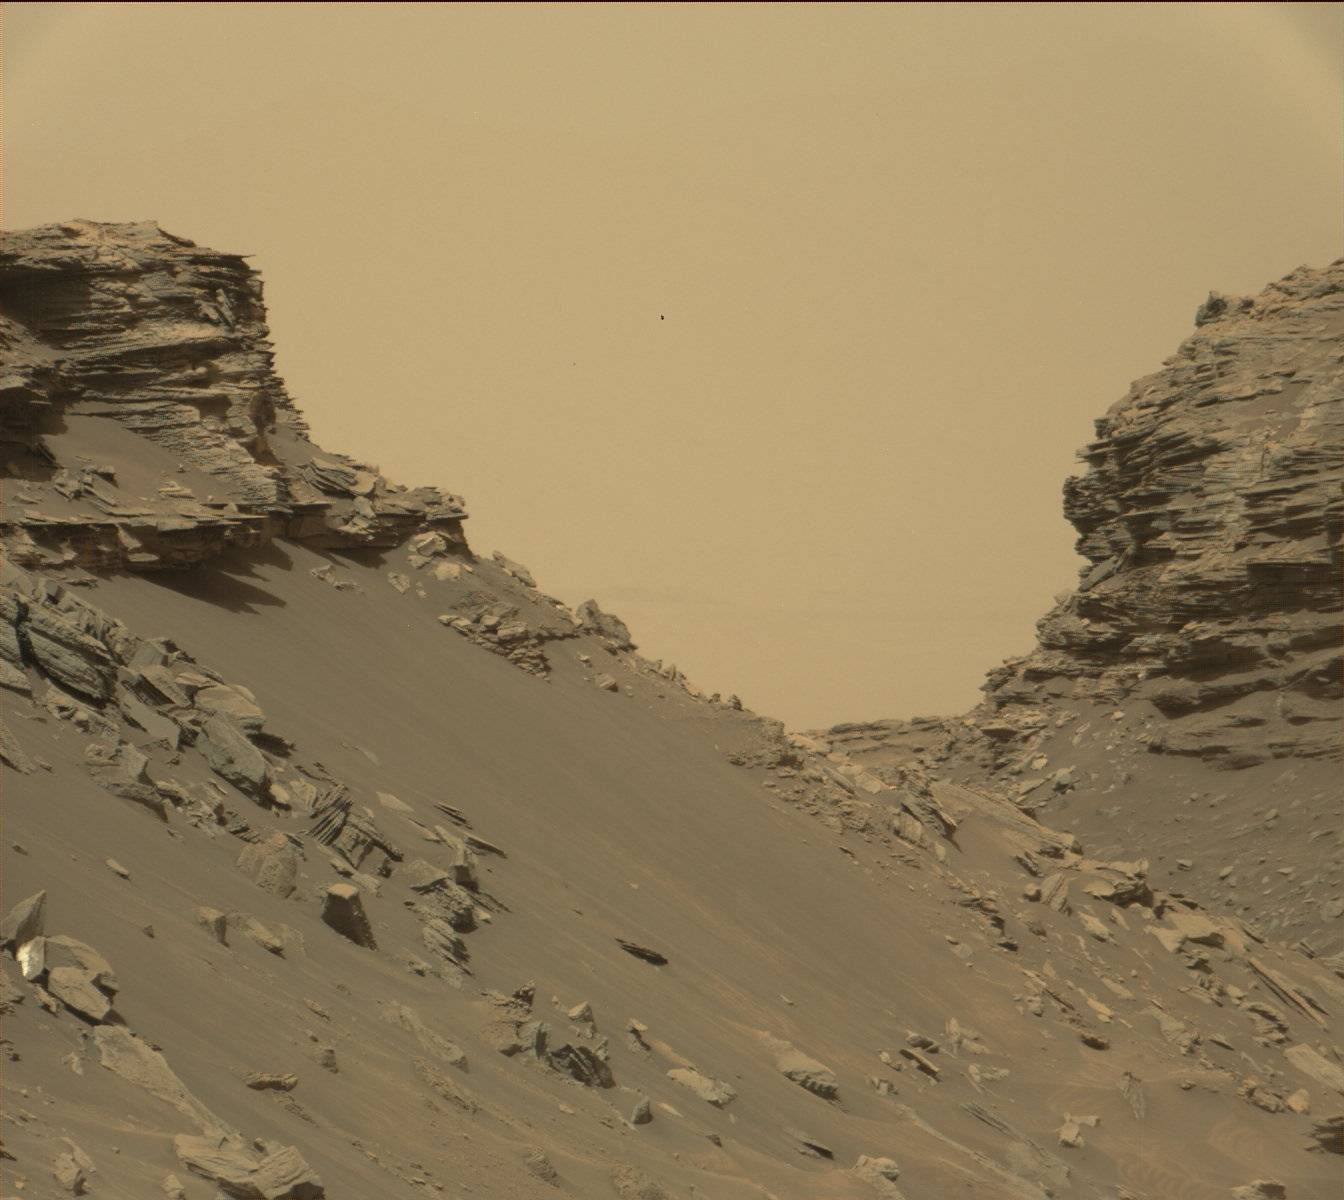

Farewell to Murray Buttes (Image 2)

This view from the Mast Camera (Mastcam) in NASA’s Curiosity Mars rover shows sloping buttes and layered outcrops within the “Murray Buttes” region on lower Mount Sharp.

The buttes and mesas rising above the surface are eroded remnants of ancient sandstone that originated when winds deposited sand after lower Mount Sharp had formed. Curiosity closely examined that layer — called the “Stimson formation” — during the first half of 2016, while crossing a feature called “Naukluft Plateau” between two exposures of the Murray formation. The layering within the sandstone is called “cross-bedding” and indicates that the sandstone was deposited by wind as migrating sand dunes.

The image was taken on Sept. 8, 2016, during the 1454th Martian day, or sol, of Curiosity’s work on Mars.

Malin Space Science Systems, San Diego, built and operates the rover’s Mastcam. NASA’s Jet Propulsion Laboratory, a division of Caltech in Pasadena, manages the Mars Science Laboratory Project for NASA’s Science Mission Directorate, Washington. JPL designed and built the project’s Curiosity rover.

Credit: NASA/JPL-Caltech/MSSS